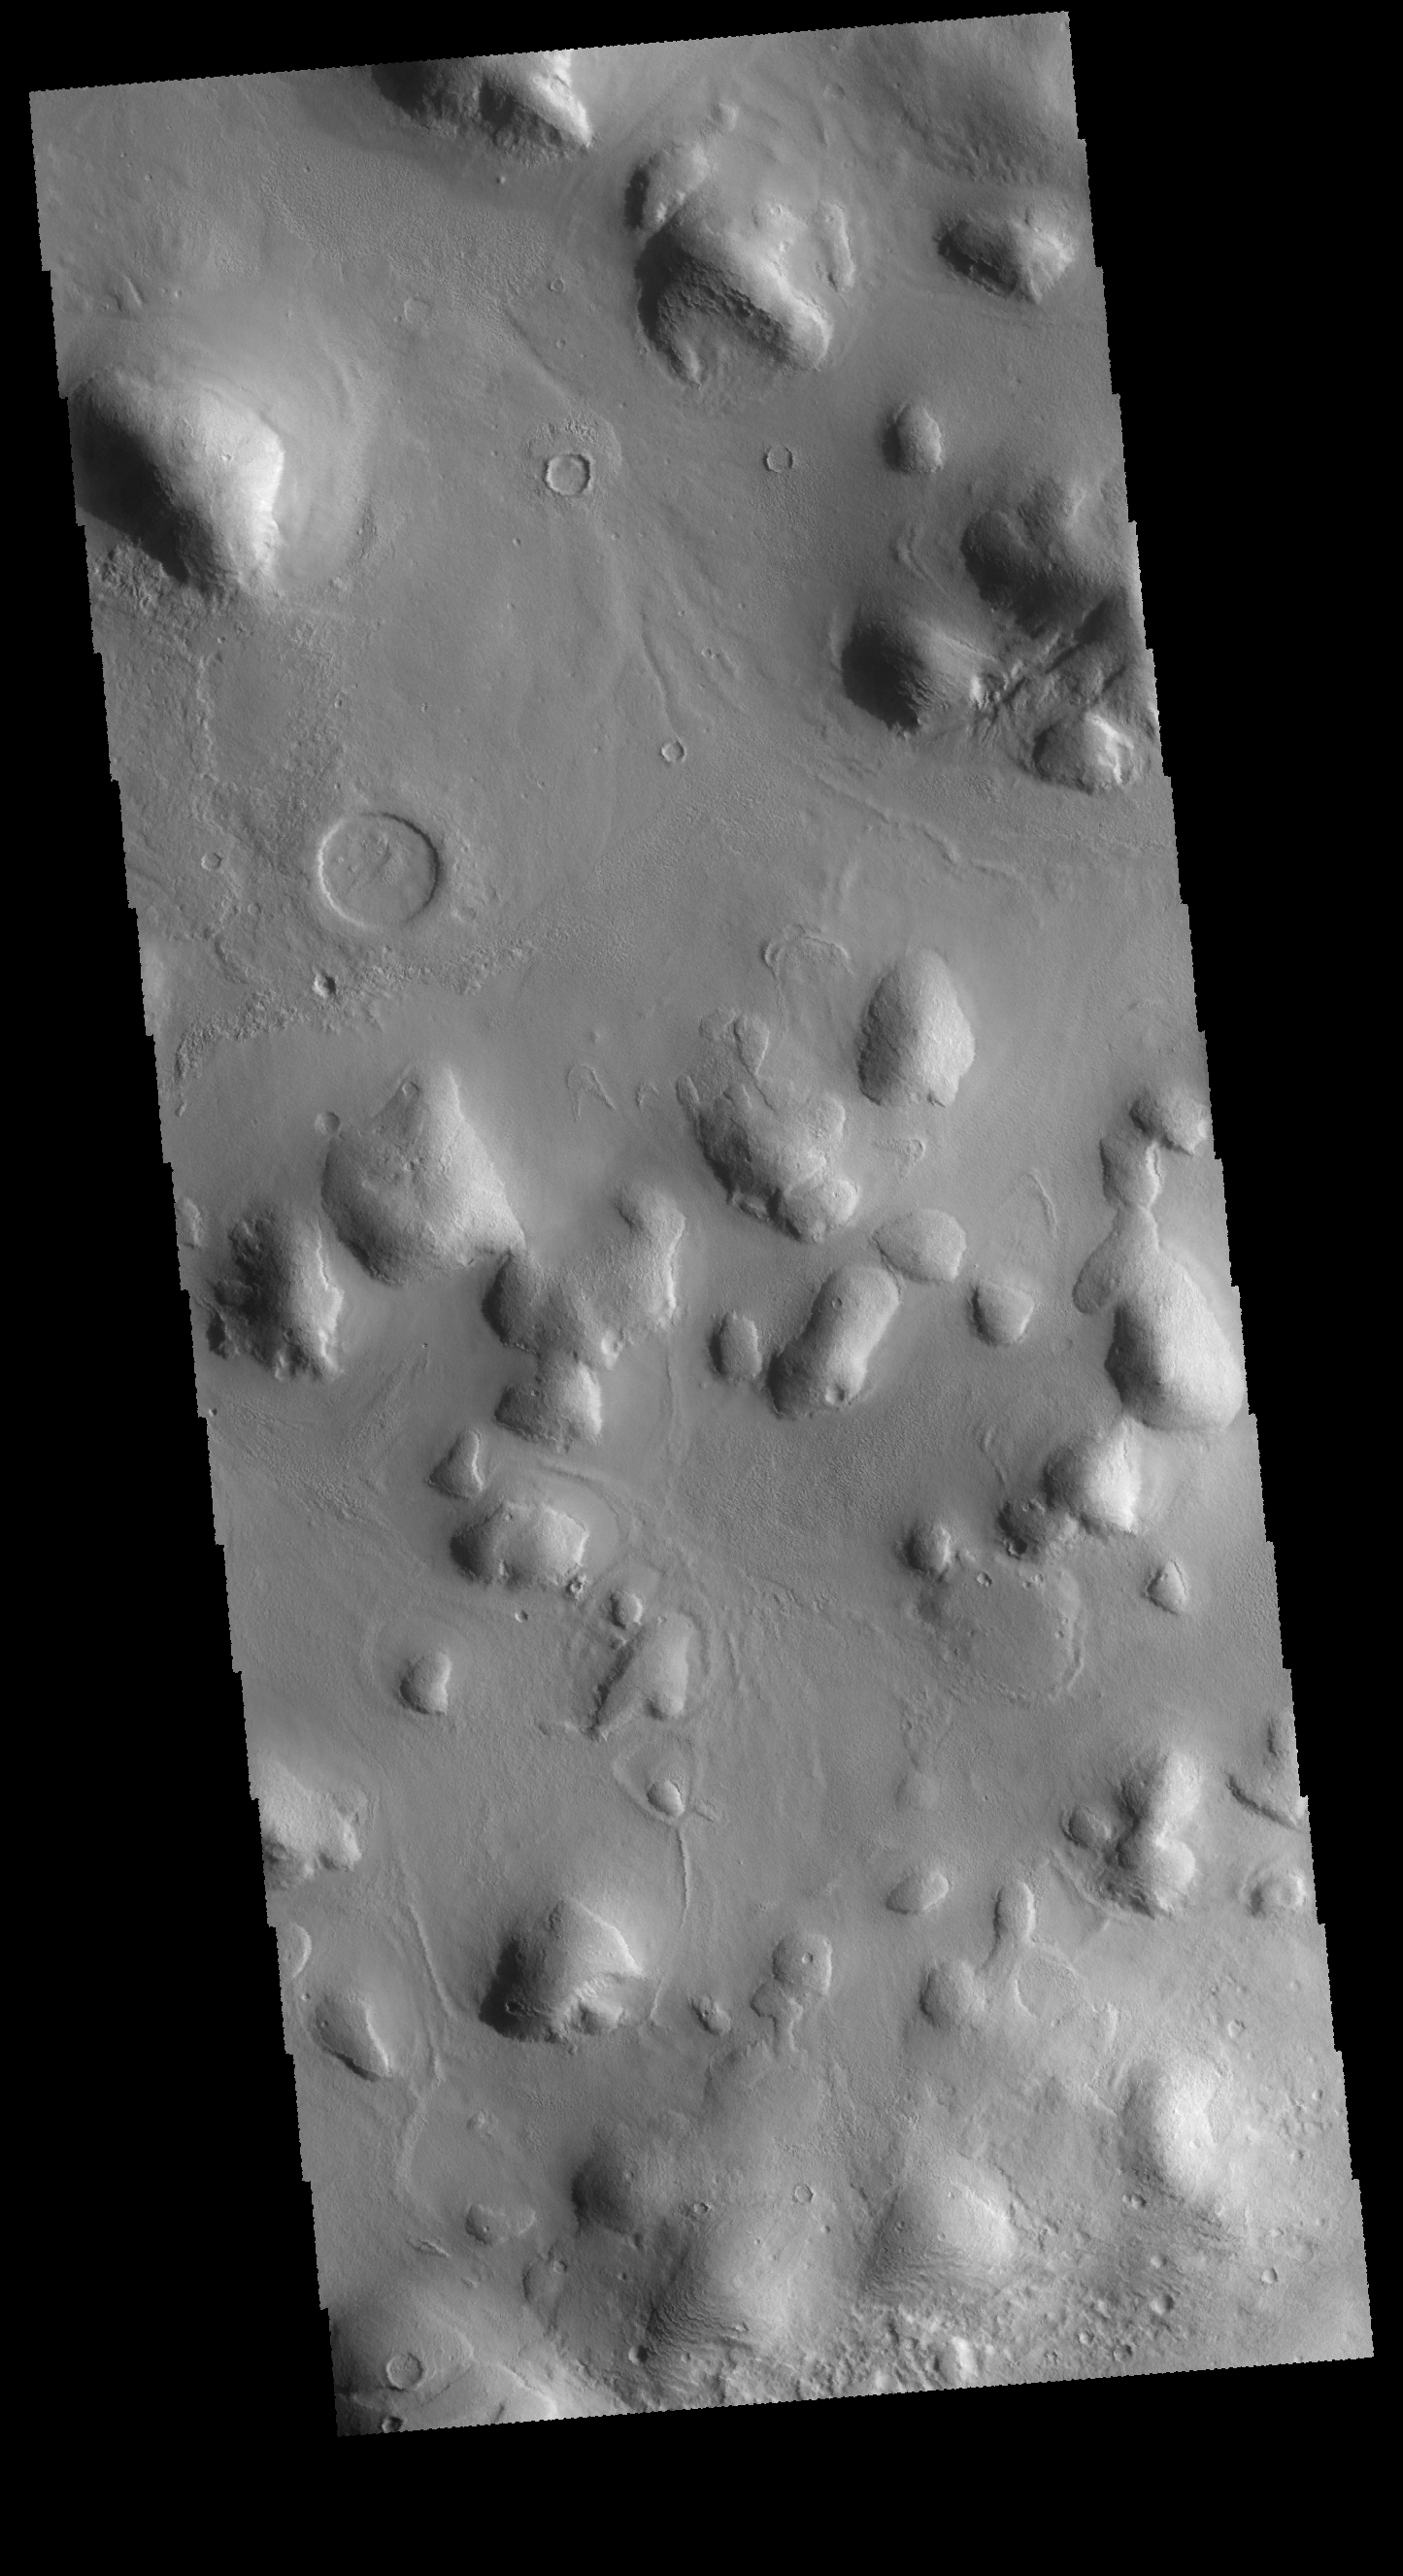

Phlegra Montes

This VIS image shows a portion of the hills that make up Phlegra Montes.

Credit: NASA/JPL-Caltech/ASU